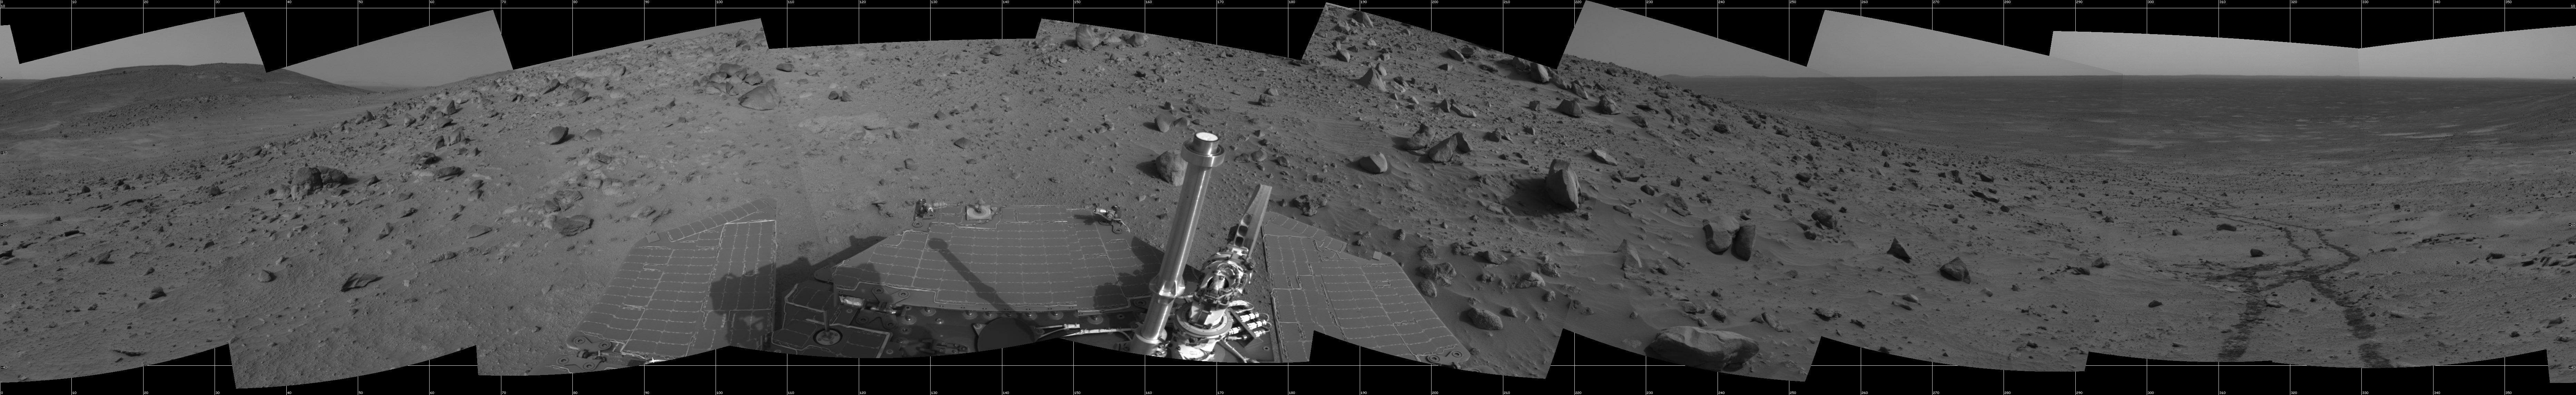

Spirit 360-Degree View, Sol 388

NASA’s Mars Exploration Rover Spirit used its navigation camera to take the images combined into this 360-degree view of the rover’s surroundings on Spirit’s 388th martian day, or sol (Feb. 4, 2005). Spirit had driven about 13 meters (43 feet) uphill toward “Cumberland Ridge” on this sol. This location is catalogued as Spirit’s Site 102, Position 513. The view is presented in a cylindrical projection with geometric and brightness seam correction.

Credit: NASA/JPL